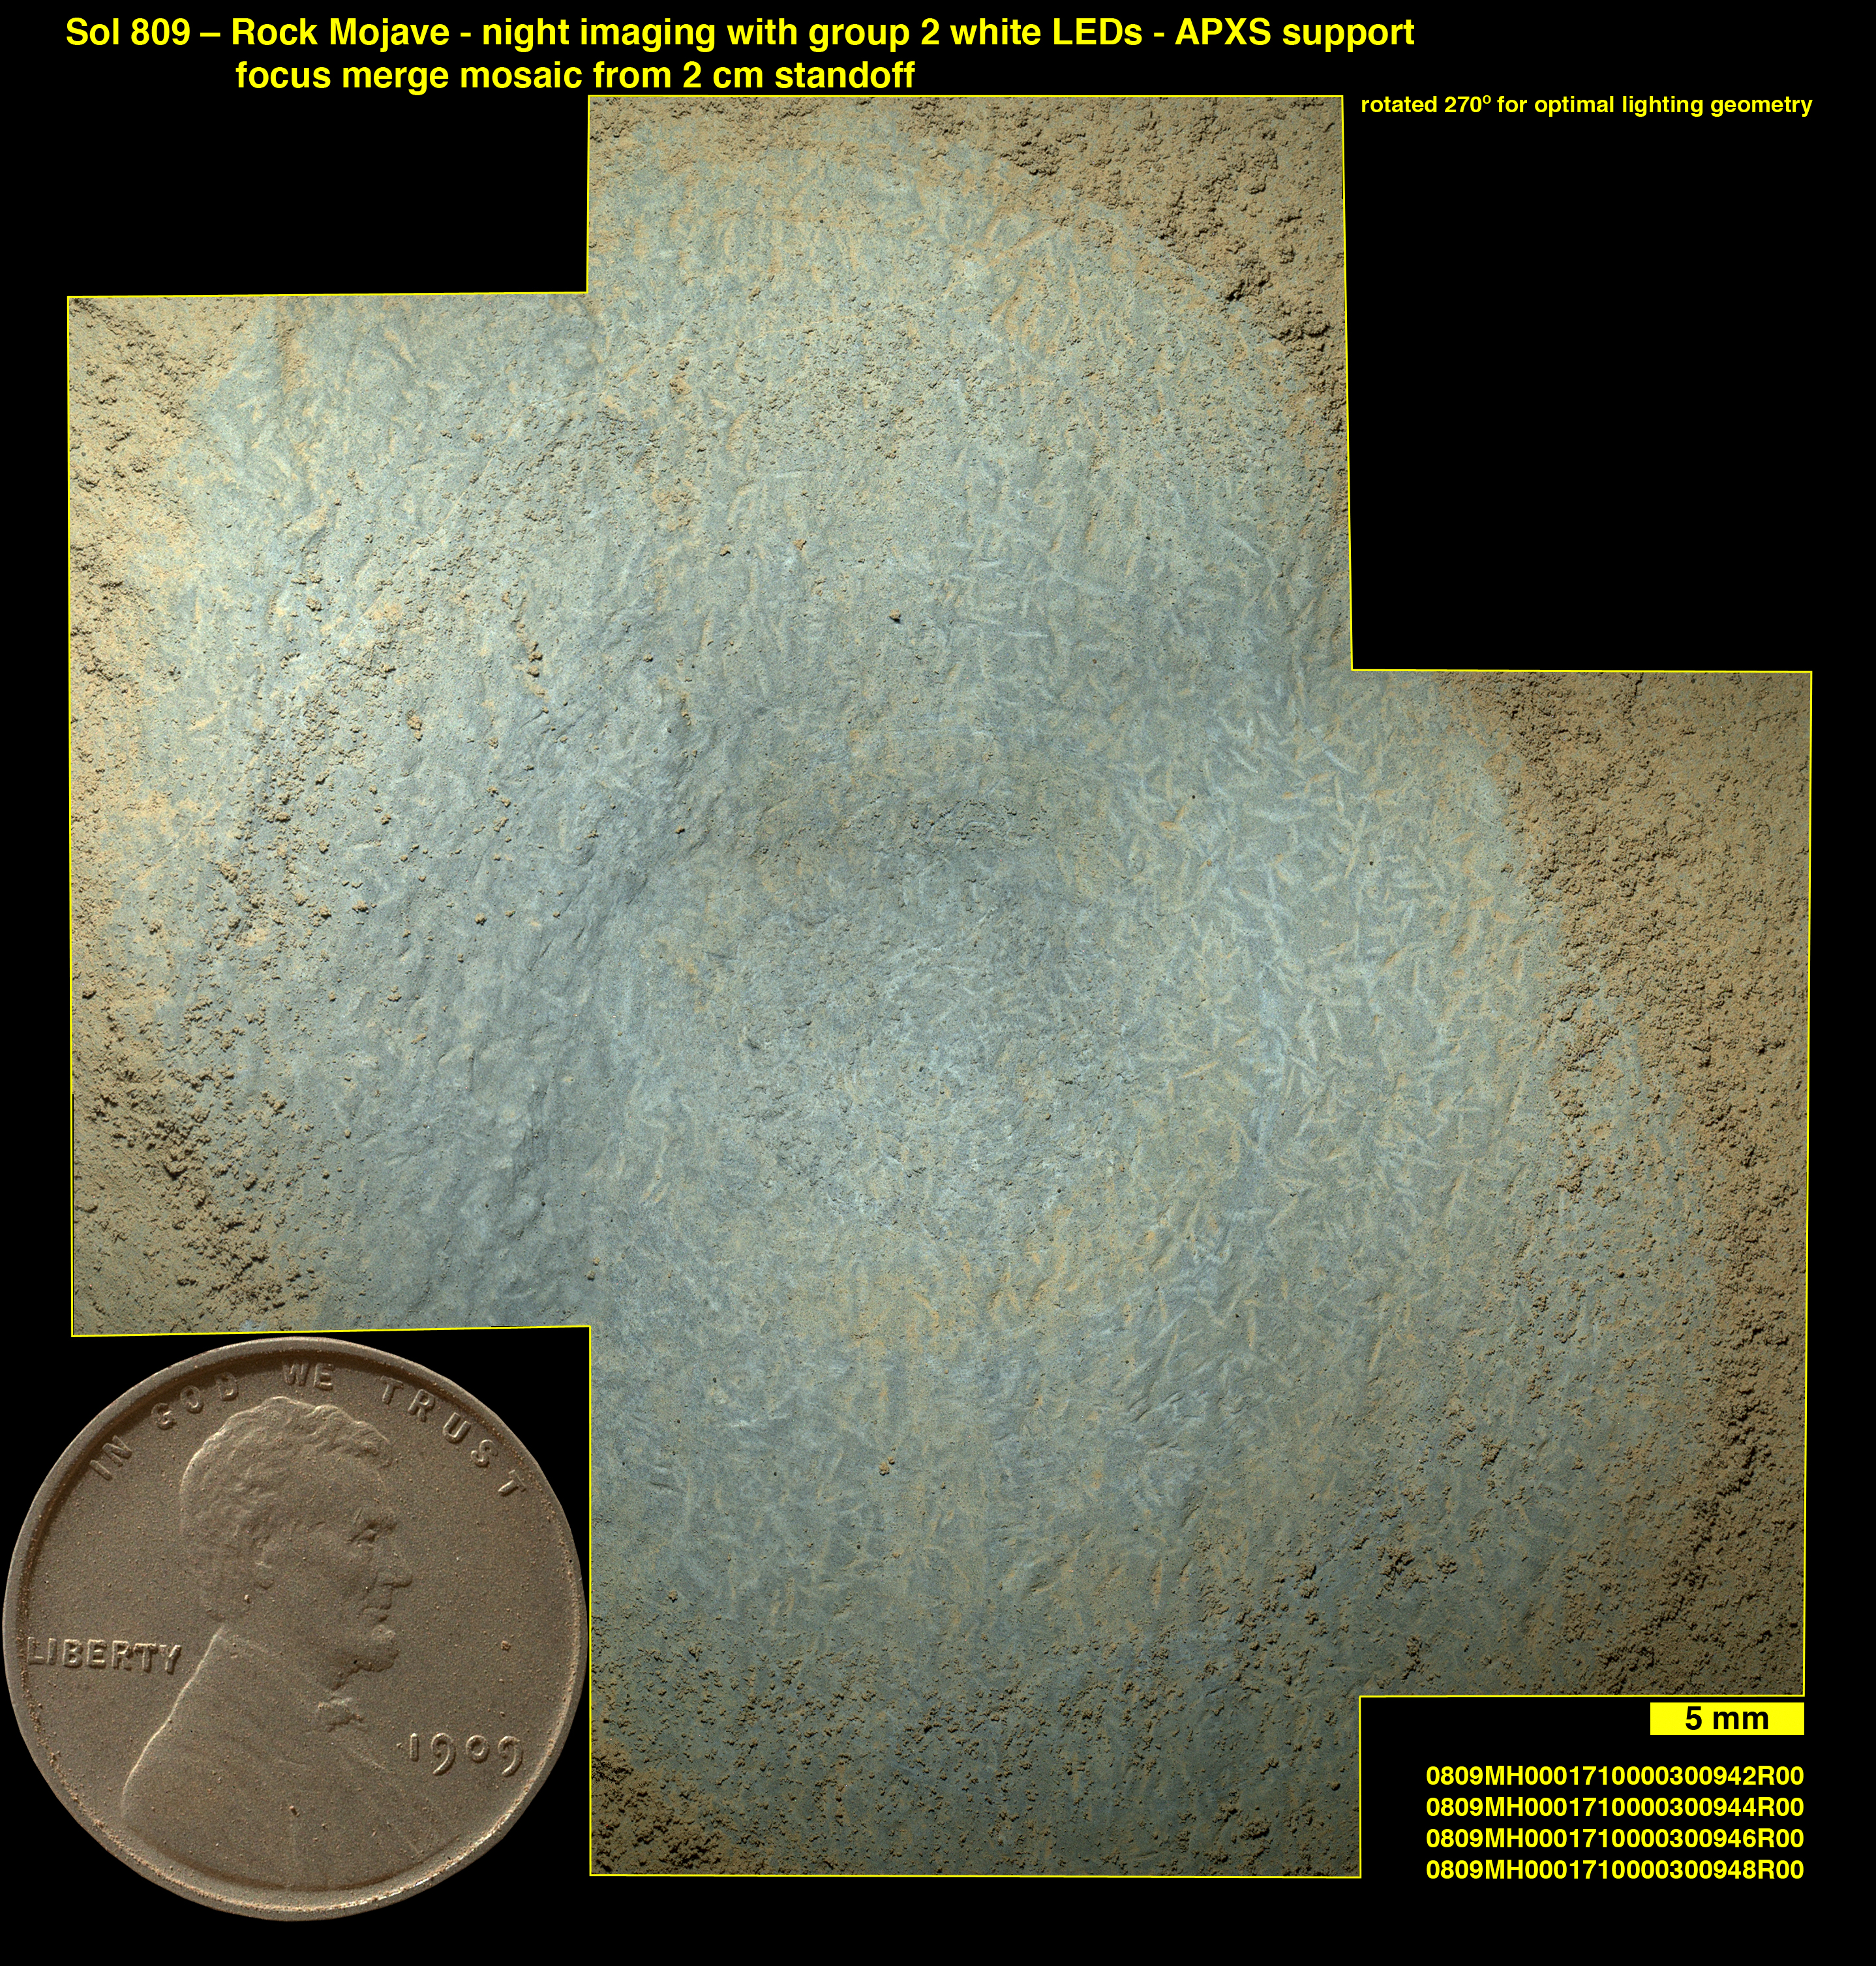

Crystals May Have Formed in Drying Martian Lake

Lozenge-shaped crystals are evident in this magnified view of a Martian rock target called “Mojave,” taken by the Mars Hand Lens Imager (MAHLI) instrument on the arm of NASA’s Curiosity Mars rover.

These features record concentration of dissolved salts and precipitation of the salts as minerals with distinctive crystal shapes. This likely resulted from the evaporation of lake or river water during a dry period following a wet period.

The view is a mosaic of four focus-merge products created aboard Curiosity from 40 images acquired at four camera positions by MAHLI on the 809th Martian day, or sol, of the rover’s work on Mars (Nov. 15, 2014). The mosaic covers an area approximately 2 inches (5 centimeters) across that had been brushed by Curiosity’s dust removal tool to remove a coating of dust. The exposures were acquired at night with MAHLI’s white-light LEDs (light-emitting diodes) illuminating the scene.

The penny inset at lower left is shown to scale. The scale bar at lower right indicates 5 millimeters (about 0.2 inch).

The Mojave target is in the “Pink Cliffs” area of the “Pahrump Hills” outcrop in the Murray formation at the base of Mount Sharp. The location of Pink Cliffs within the outcrop is indicated in an earlier view at PIA19039.

NASA’s Jet Propulsion Laboratory, a division of the California Institute of Technology, Pasadena, manages the Mars Science Laboratory Project for NASA’s Science Mission Directorate, Washington. JPL designed and built the project’s Curiosity rover. Malin Space Science Systems, San Diego, built and operates MAHLI.

Credit: NASA/JPL-Caltech/MSSS